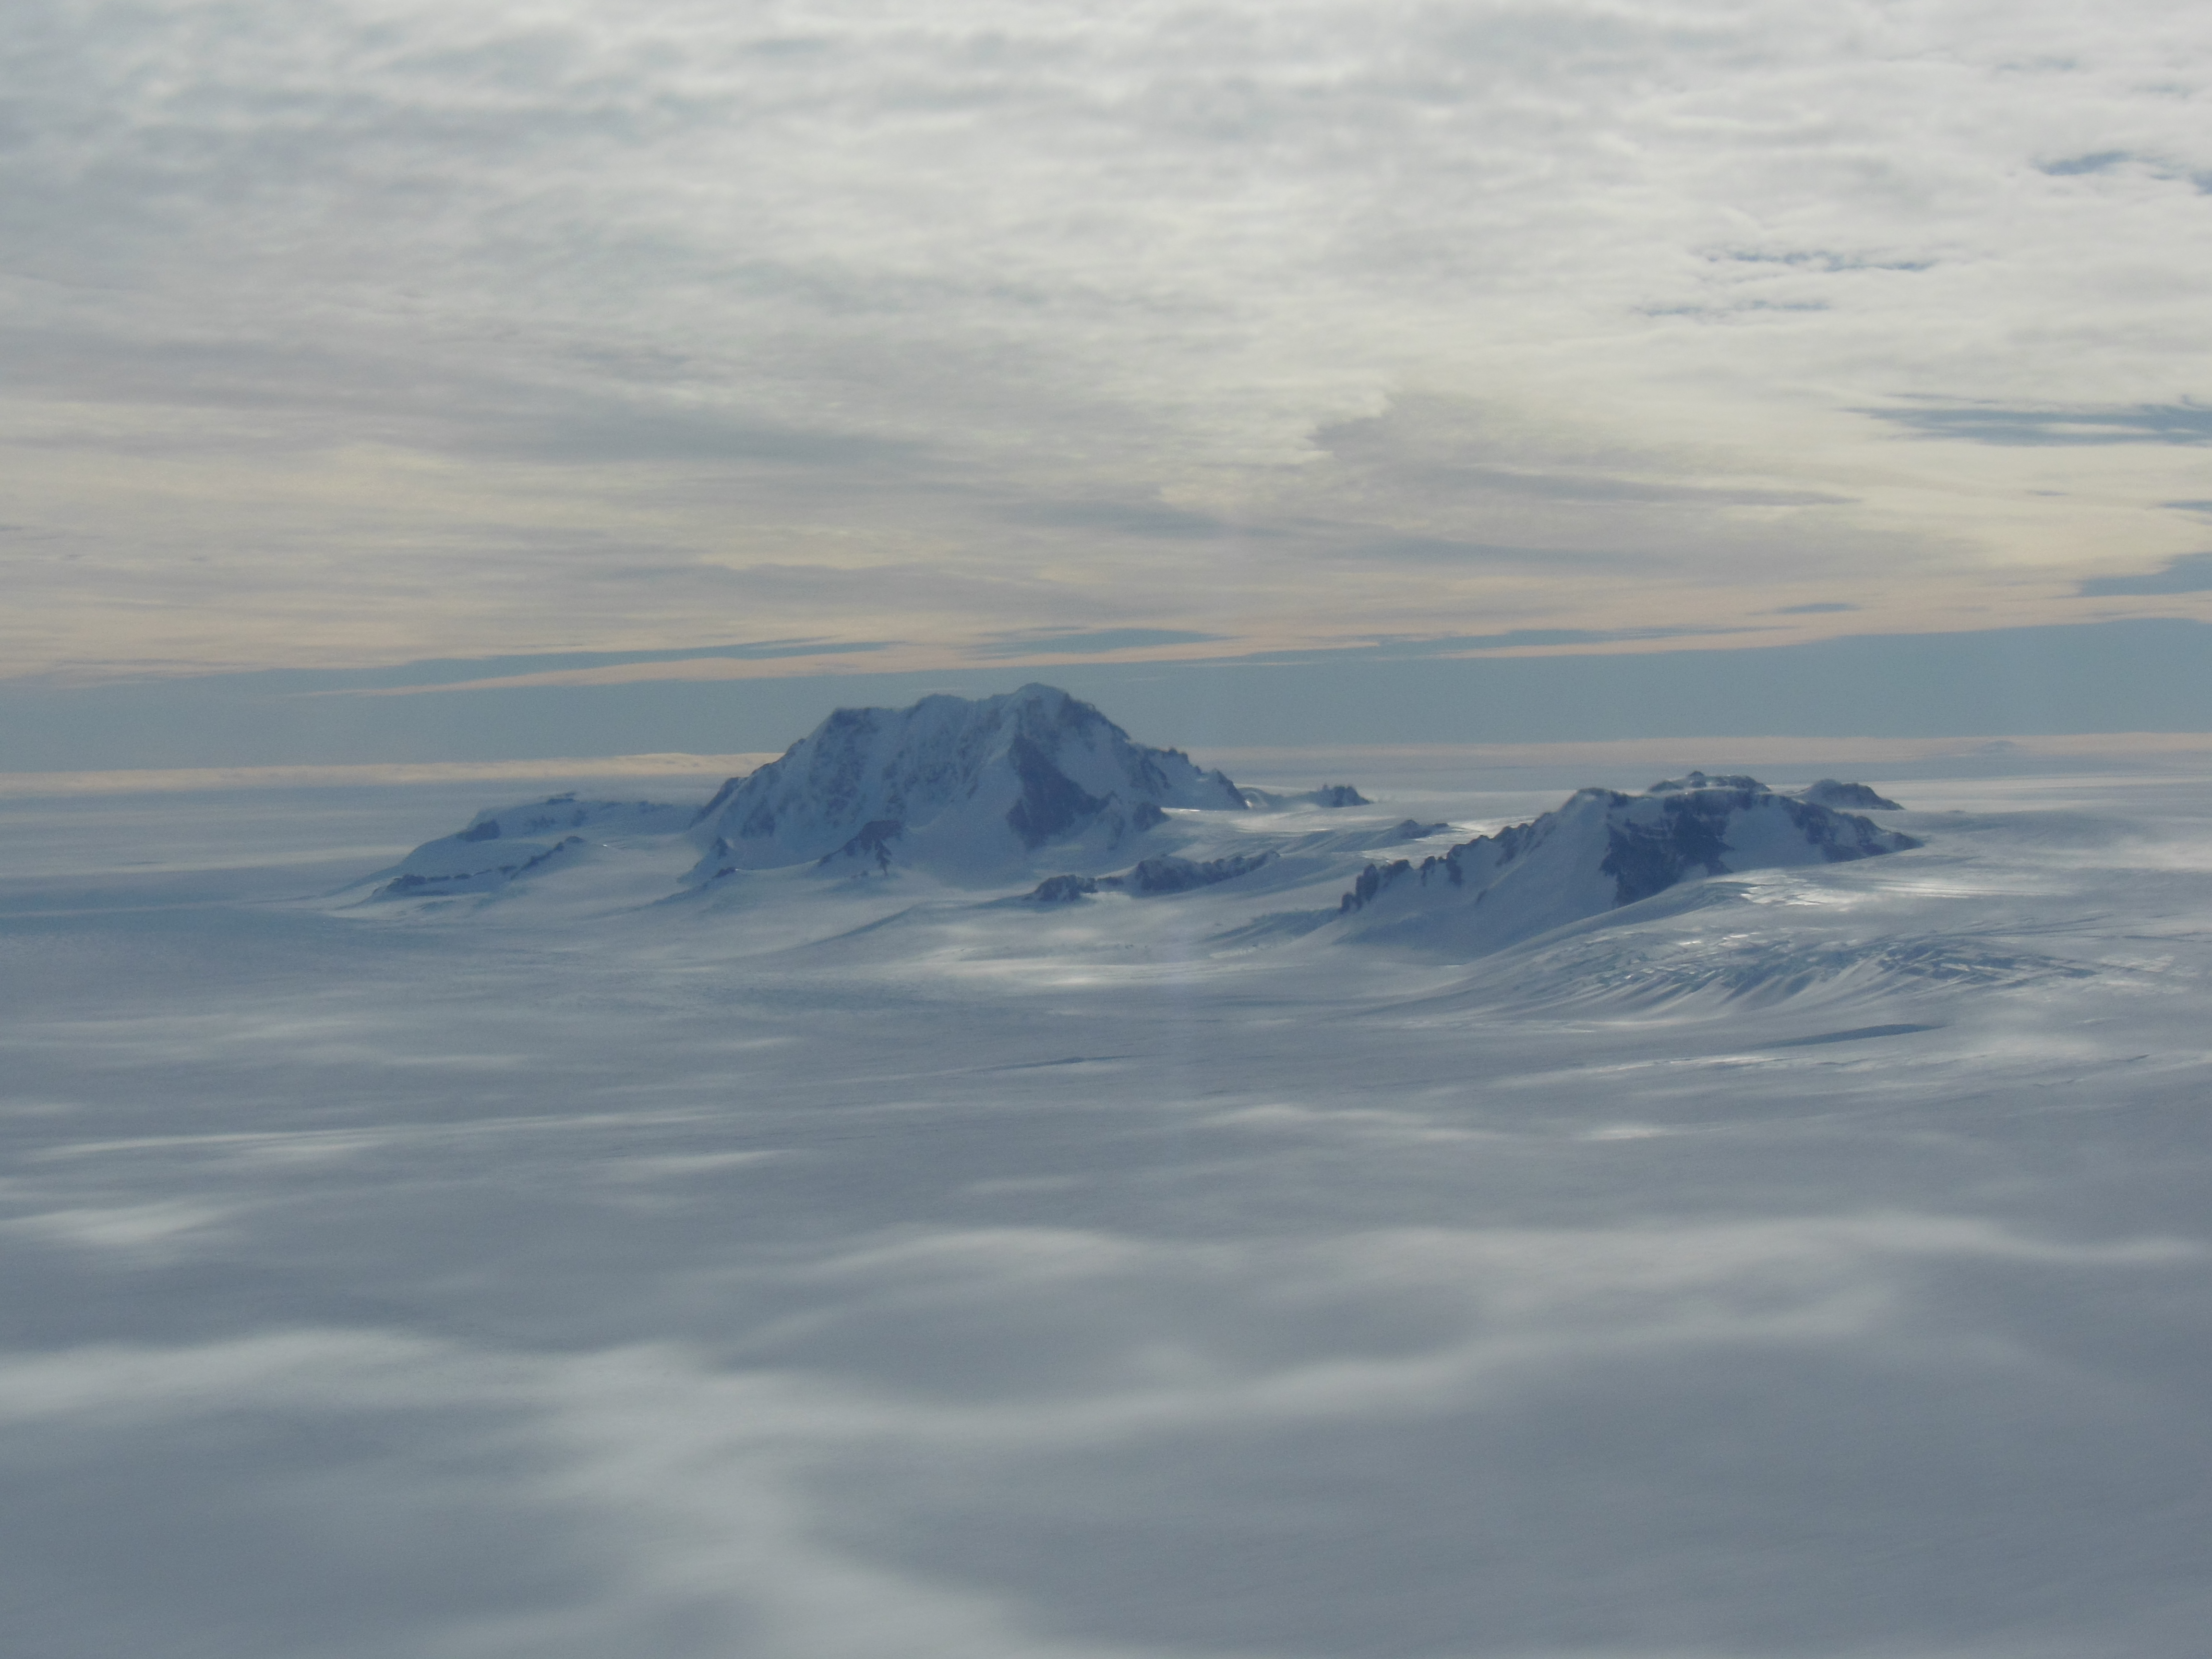

Antarctic mountains

Mountains seen from the IceBridge DC-8 during a survey of the Getz Ice Shelf on Oct. 27, 2012. NASA's Operation IceBridge is an airborne science mission to study Earth's polar ice.

Credit: NASA / Christy Hansen